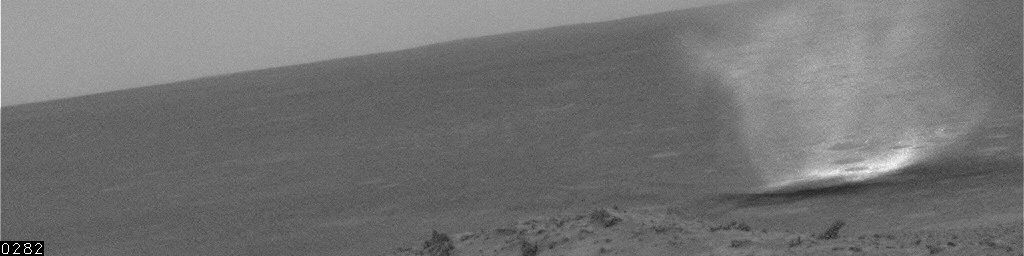

Dust Devil Near Spirit, Sol 446

This movie clip shows a single dust devil — a whirlwind that lofts dust into the air — that passed near the bottom of the hillside where NASA’s Mars Exploration Rover Spirit was located at the time. A shorter clip of the same dust devil was release previously [PIA07861], but an additional frame of the sequence was sent later by the rover. The proximity of the dust devil makes this sequence the best obtained so far for showing details of its structure. Spirit’s navigation camera took these images on the rover’s 446th martian day, or sol (April 15, 2005.) Contrast has been enhanced for anything in the images that changes from frame to frame, that is, for the dust devil.

Scientists expected dust devils since before Spirit landed. The landing area inside Gusev Crater is filled with dark streaks left behind when dust devils pick dust up from an area. It is also filled with bright “hollows,” which are dust-filled miniature craters. Dust covers most of the terrain. Winds flow into and out of Gusev crater every day. The Sun heats the surface so that the surface is warm to the touch even though the atmosphere at 2 meters (6 feet) above the surface would be chilly. That temperature contrast causes convection. Mixing the dust, winds, and convection can trigger dust devils.

Credit: NASA/JPL